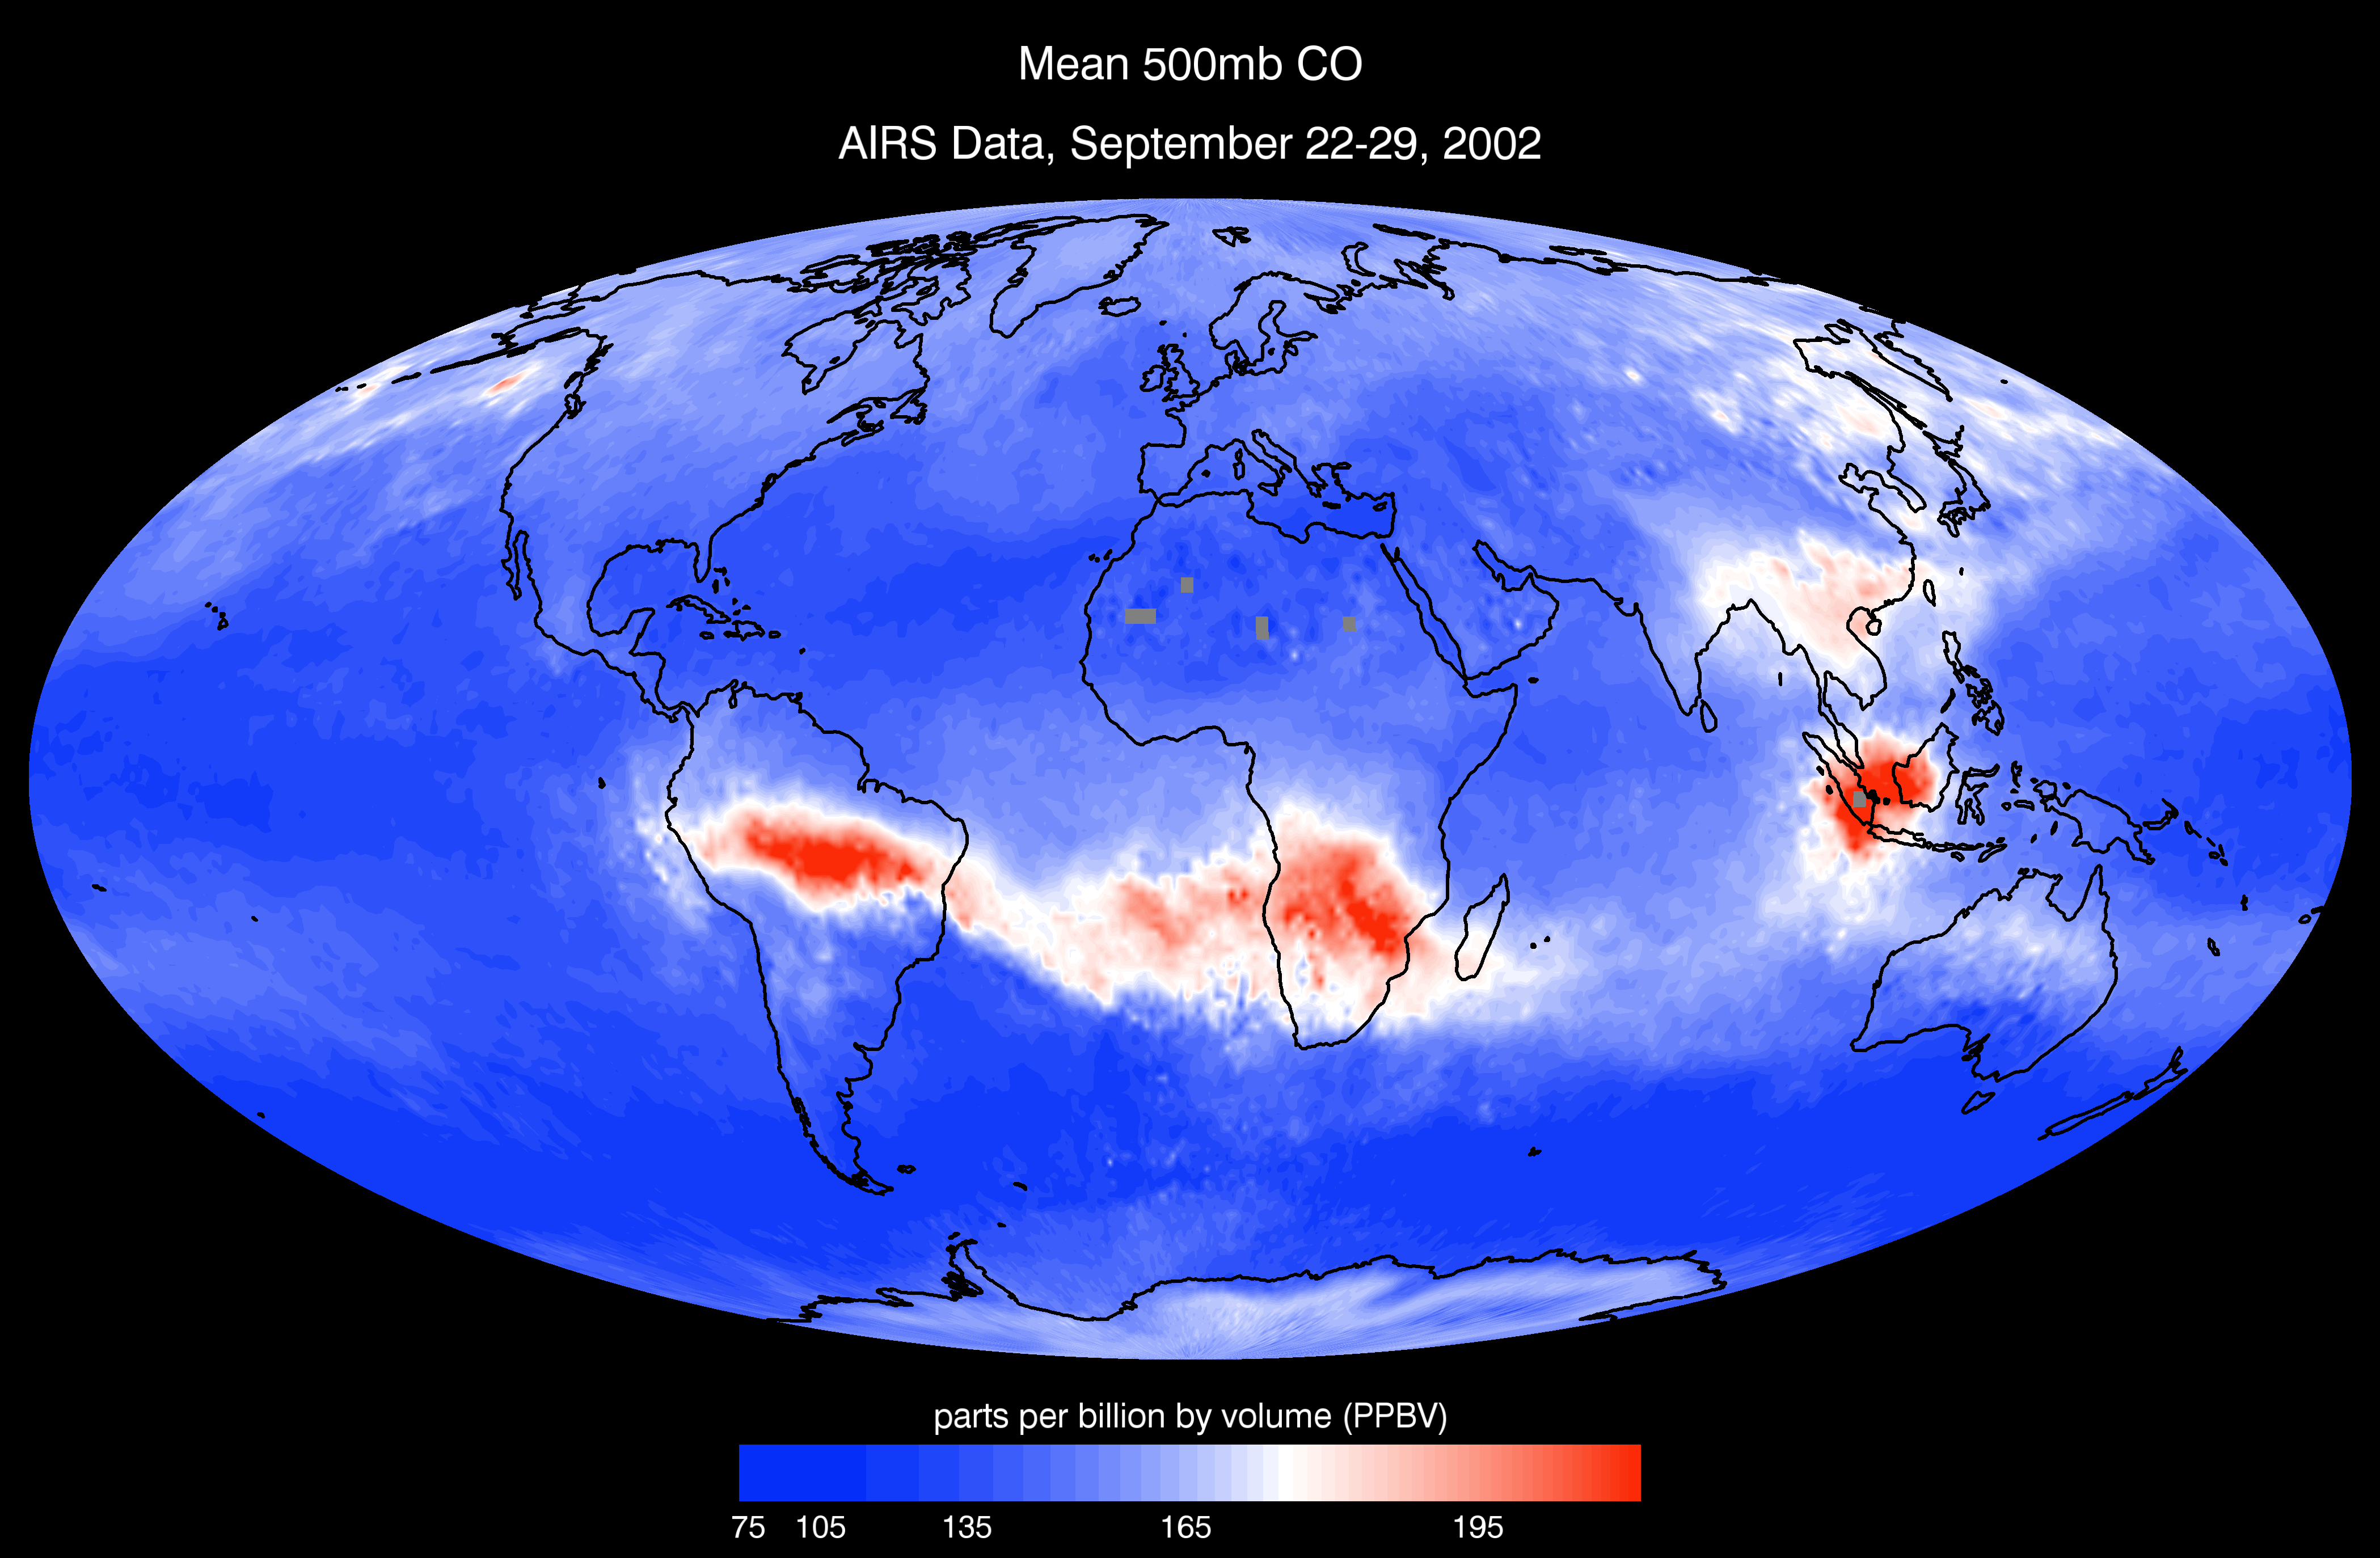

AIRS Mean Carbon Monoxide at 500 Millibar, September 22-29, 2002

Given carbon monoxide’s (CO) direct production from combustion and role as an ozone and smog precursor, detailed global observations of CO are crucial to assessing atmospheric health. Using the 1600 km cross-track swath and cloud-clearing retrieval capabilities of AIRS, daily global CO maps can be produced which cover approximately 80% of the planet. Analysis of these data from the first month of AIRS operation (September 2002) reveals daily evolution of large-scale, long-range transport of biomass burning and industrial pollution with unprecedented horizontal resolution and coverage. The depicted day, 29 September 2002, shows large biomass burning (slash-and-burn agriculture) source regions over central South America, Africa, and Indonesia. Time-sequence imaging of global images over a period of a week shows significant transport to the South Atlantic and Indian Oceans. At this time of year, North America and European industrial sources are at a minimum and a mix of industrial and biomass burning sources contribute in India, China, and Russia. Preliminary validation indicates AIRS CO retrievals are approaching the 15% accuracy target set by pre-launch simulations. With these global CO features heretofore glimpsed only in limited scope, AIRS observations will enable refinement of models simulating global climate change and provide critical monitoring of variations in greenhouse gas emissions.

About AIRS
The Atmospheric Infrared Sounder, AIRS, in conjunction with the Advanced Microwave Sounding Unit, AMSU, senses emitted infrared and microwave radiation from Earth to provide a three-dimensional look at Earth’s weather and climate. Working in tandem, the two instruments make simultaneous observations all the way down to Earth’s surface, even in the presence of heavy clouds. With more than 2,000 channels sensing different regions of the atmosphere, the system creates a global, three-dimensional map of atmospheric temperature and humidity, cloud amounts and heights, greenhouse gas concentrations, and many other atmospheric phenomena. Launched into Earth orbit in 2002, the AIRS and AMSU instruments fly onboard NASA’s Aqua spacecraft and are managed by NASA’s Jet Propulsion Laboratory in Pasadena, Calif., under contract to NASA. JPL is a division of the California Institute of Technology in Pasadena.

Credit: NASA/JPL